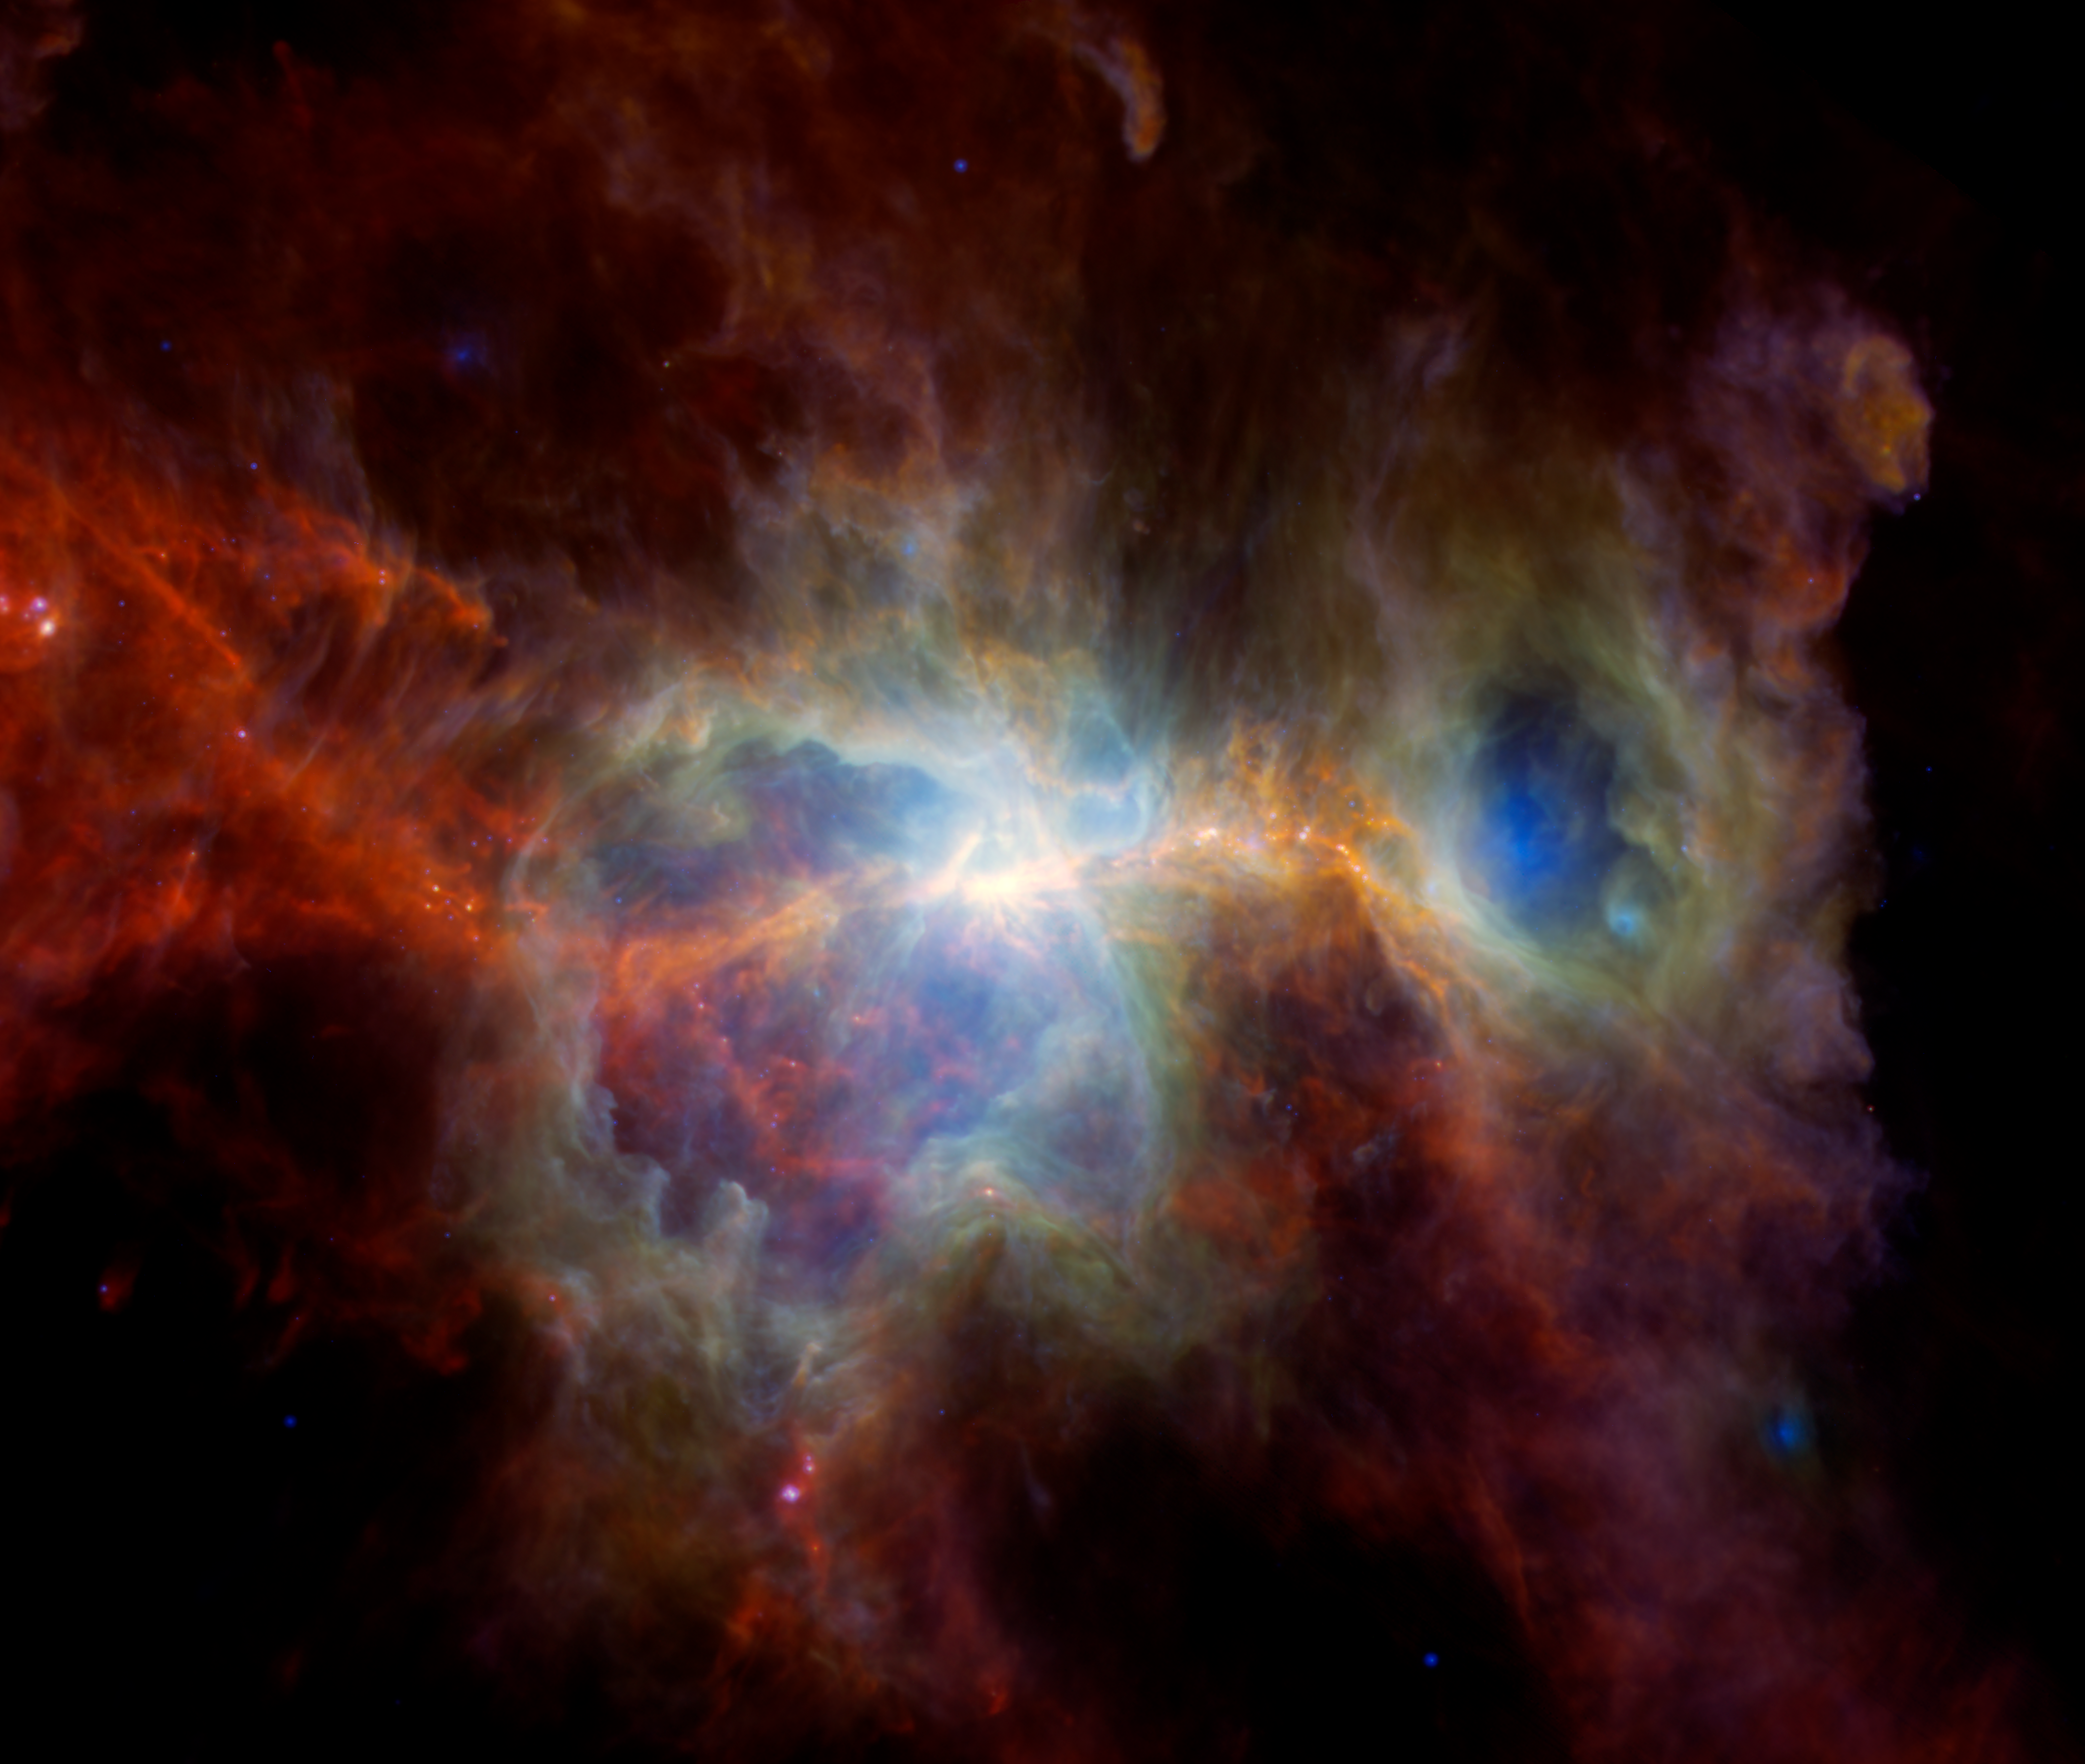

Dusty Orion Nebula in Infrared

This new image of the Orion Nebula produced using previously released data from three telescopes shows two enormous caverns carved out by unseen giant stars that can release up to a million times more light than our Sun. All that radiation breaks apart dust grains there, helping to create the pair of cavities. Much of the remaining dust is swept away when the stars produce wind or when they die explosive deaths as supernovae.

This infrared image shows dust but no stars.

Blue light indicates warm dust heated by unseen massive stars. Observed in infrared light – a range of wavelengths outside what human eyes can detect – the views were provided by NASA’s retired Spitzer Space Telescope and the Wide-Field Infrared Survey Explorer (WISE), which now operates under the moniker NEOWISE. Spitzer and WISE were both managed by NASA’s Jet Propulsion Laboratory in Southern California, which is a division of Caltech.

Around the edge of the two cavernous regions, the dust that appears green is slightly cooler. Red indicates cold dust that reaches temperatures of about minus 440 Fahrenheit (minus 260 Celsius). The cold dust appears mostly on the outskirts of the dust cloud, away from the regions where stars form. The red and green light shows data from the now-retired Herschel Space Telescope, an ESA (European Space Agency) observatory that captured wavelengths in the far-infrared and microwave ranges, where cold dust radiates.

In between the two hollow regions are orange filaments where dust condenses and forms new stars. Over time, these filaments may produce new giant stars that will once again reshape the region.

Credit: NASA/JPL-Caltech/ESA/Hershel